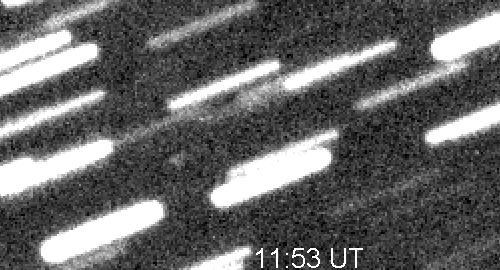

Image of Dawn Spacecraft 600,000 miles From Earth

This animation is a blinking of two 14-minute exposures of the Dawn spacecraft from 600,000 miles from Earth. Bill Dillon, a regular advanced user of Sierra Stars Observatory, used the Sierra Stars Observatory telescope to image the Dawn spacecraft early in October, 2007. The spacecraft was only 20th magnitude and moving fast. Dawn was in a fairly crowded star field at the time, but, fortunately, the spacecraft was not hidden behind stars.

The Dawn mission to Vesta and Ceres is managed by JPL, a division of the California Institute of Technology in Pasadena, for NASA’s Science Mission Directorate, Washington. The University of California, Los Angeles, is responsible for overall Dawn mission science. Other scientific partners include Planetary Science Institute, Tucson, Ariz.; Max Planck Institute for Solar System Research, Katlenburg-Lindau, Germany; DLR Institute for Planetary Research, Berlin; Italian National Institute for Astrophysics, Rome; and the Italian Space Agency. Orbital Sciences Corporation of Dulles, Va., designed and built the Dawn spacecraft.

Credit: NASA/JPL/Bill Dillon